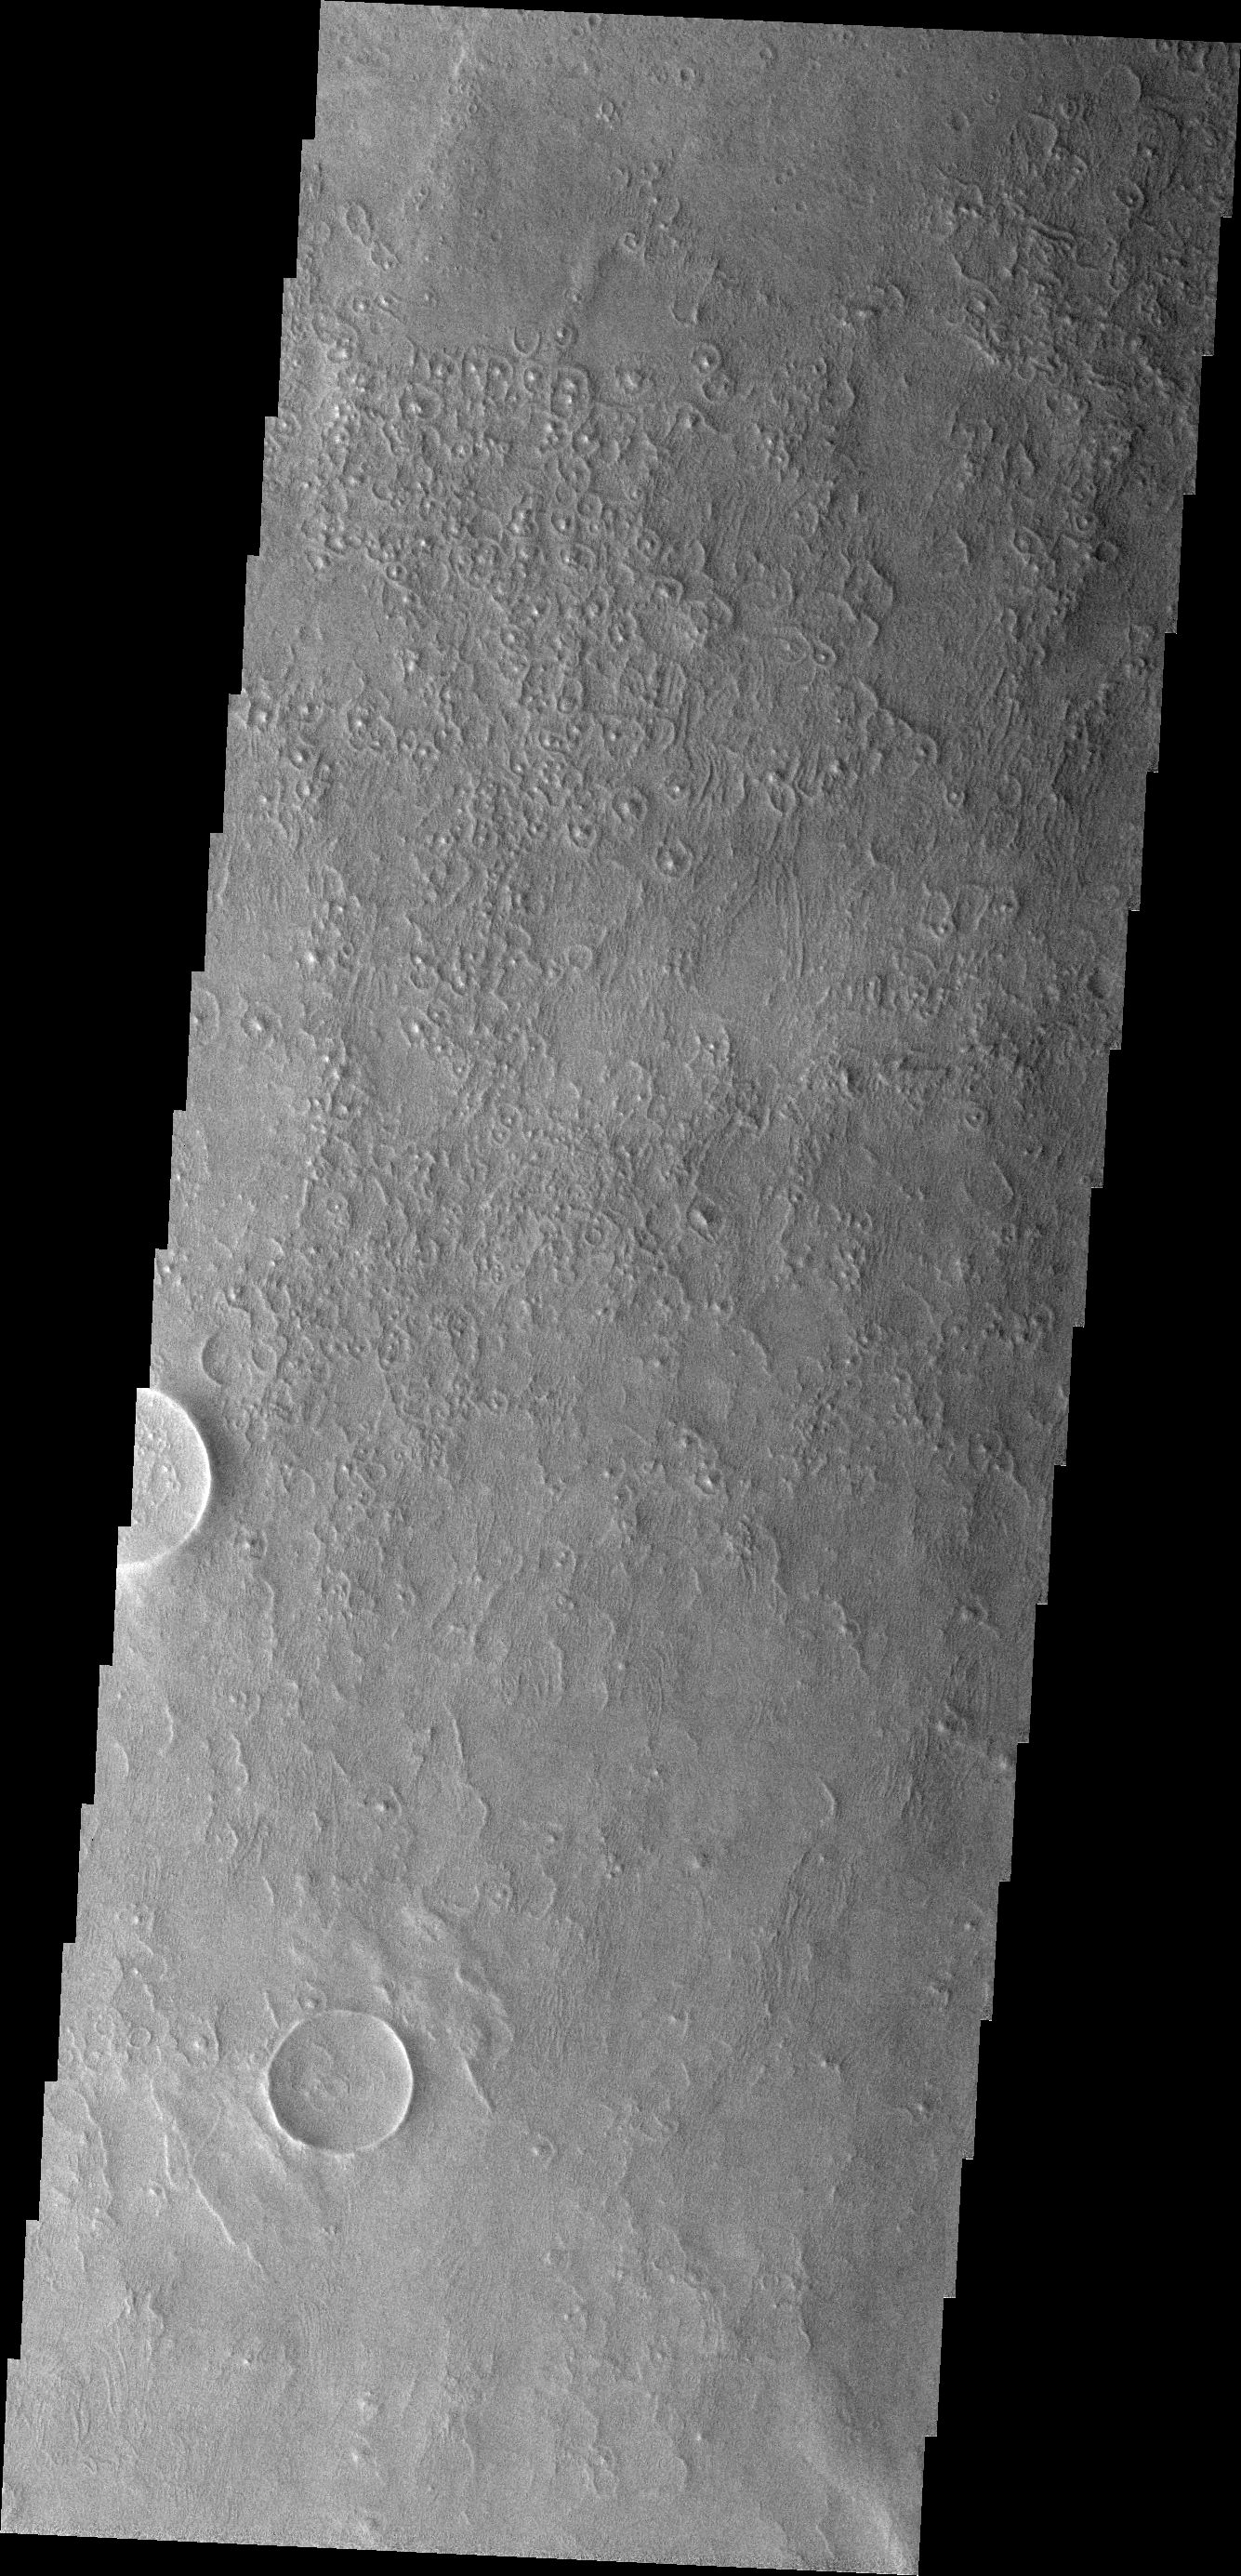

THEMIS ART #85

This region of the floor of Schaiparelli Crater has an unusual texture. The texture almost looks like cells with nuclei.

Image information: VIS instrument. Latitude -2.0N, Longitude 15.4E. 18 meter/pixel resolution.

Please see the THEMIS Data Citation Note for details on crediting THEMIS images.

Note: this THEMIS visual image has not been radiometrically nor geometrically calibrated for this preliminary release. An empirical correction has been performed to remove instrumental effects. A linear shift has been applied in the cross-track and down-track direction to approximate spacecraft and planetary motion. Fully calibrated and geometrically projected images will be released through the Planetary Data System in accordance with Project policies at a later time.

NASA’s Jet Propulsion Laboratory manages the 2001 Mars Odyssey mission for NASA’s Office of Space Science, Washington, D.C. The Thermal Emission Imaging System (THEMIS) was developed by Arizona State University, Tempe, in collaboration with Raytheon Santa Barbara Remote Sensing. The THEMIS investigation is led by Dr. Philip Christensen at Arizona State University. Lockheed Martin Astronautics, Denver, is the prime contractor for the Odyssey project, and developed and built the orbiter. Mission operations are conducted jointly from Lockheed Martin and from JPL, a division of the California Institute of Technology in Pasadena.

Credit: NASA/JPL/ASU